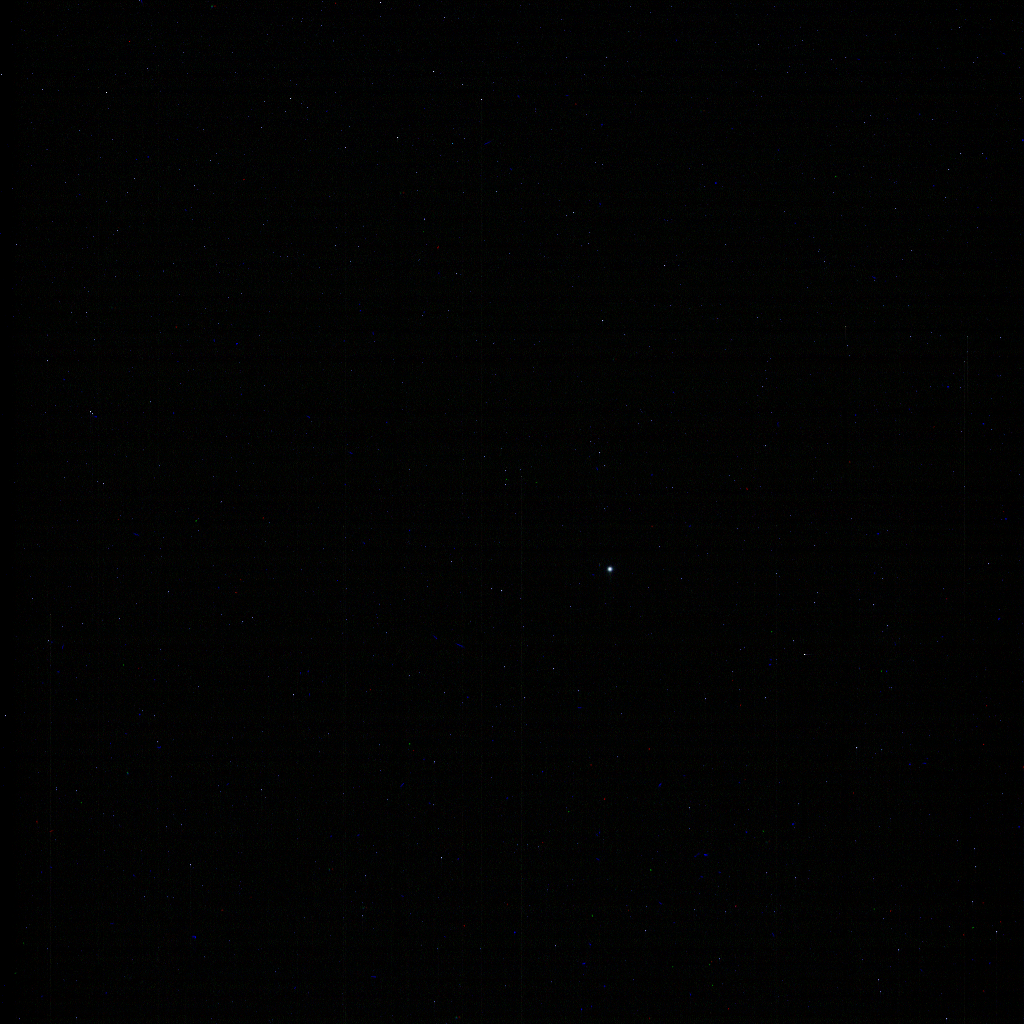

Neptune from Saturn

Figure 1

On Aug. 25, 1989, NASA’s Voyager 2 made its historic flyby of Neptune and that planet’s largest moon Triton. The Cassini mission is publishing this image to celebrate the anniversary of that event.

Neptune appears in this natural color composite as a pale blue disk (similar to Cassini’s image of Uranus from 2014, see PIA17178), just below and to the right of image center. Most of the faint specks in the image are background stars, although some are likely cosmic rays (charged particles that strike the camera detector).

A cropped and magnified version (Figure 1) is provided in monochrome with Triton visible as a point of light above and to the left of Neptune.

In imaging Neptune, Cassini’s solar system family portrait-taking is complete. The mission’s planetary photojournal includes all of the major planets except Mercury, which is too close to the Sun to be imaged, as well as dwarf planet Pluto.

This view was acquired by the Cassini narrow-angle camera on Aug. 10, 2017, at a distance of approximately 2.72 billion miles (4.38 billion kilometers) from Neptune. Red, blue and green filter images were combined to create the natural color image.

The Cassini mission is a cooperative project of NASA, ESA (the European Space Agency) and the Italian Space Agency. The Jet Propulsion Laboratory, a division of Caltech in Pasadena, manages the mission for NASA’s Science Mission Directorate, Washington. The Cassini orbiter and its two onboard cameras were designed, developed and assembled at JPL. The imaging operations center is based at the Space Science Institute in Boulder, Colorado.

Credit: NASA/JPL-Caltech/Space Science Institute